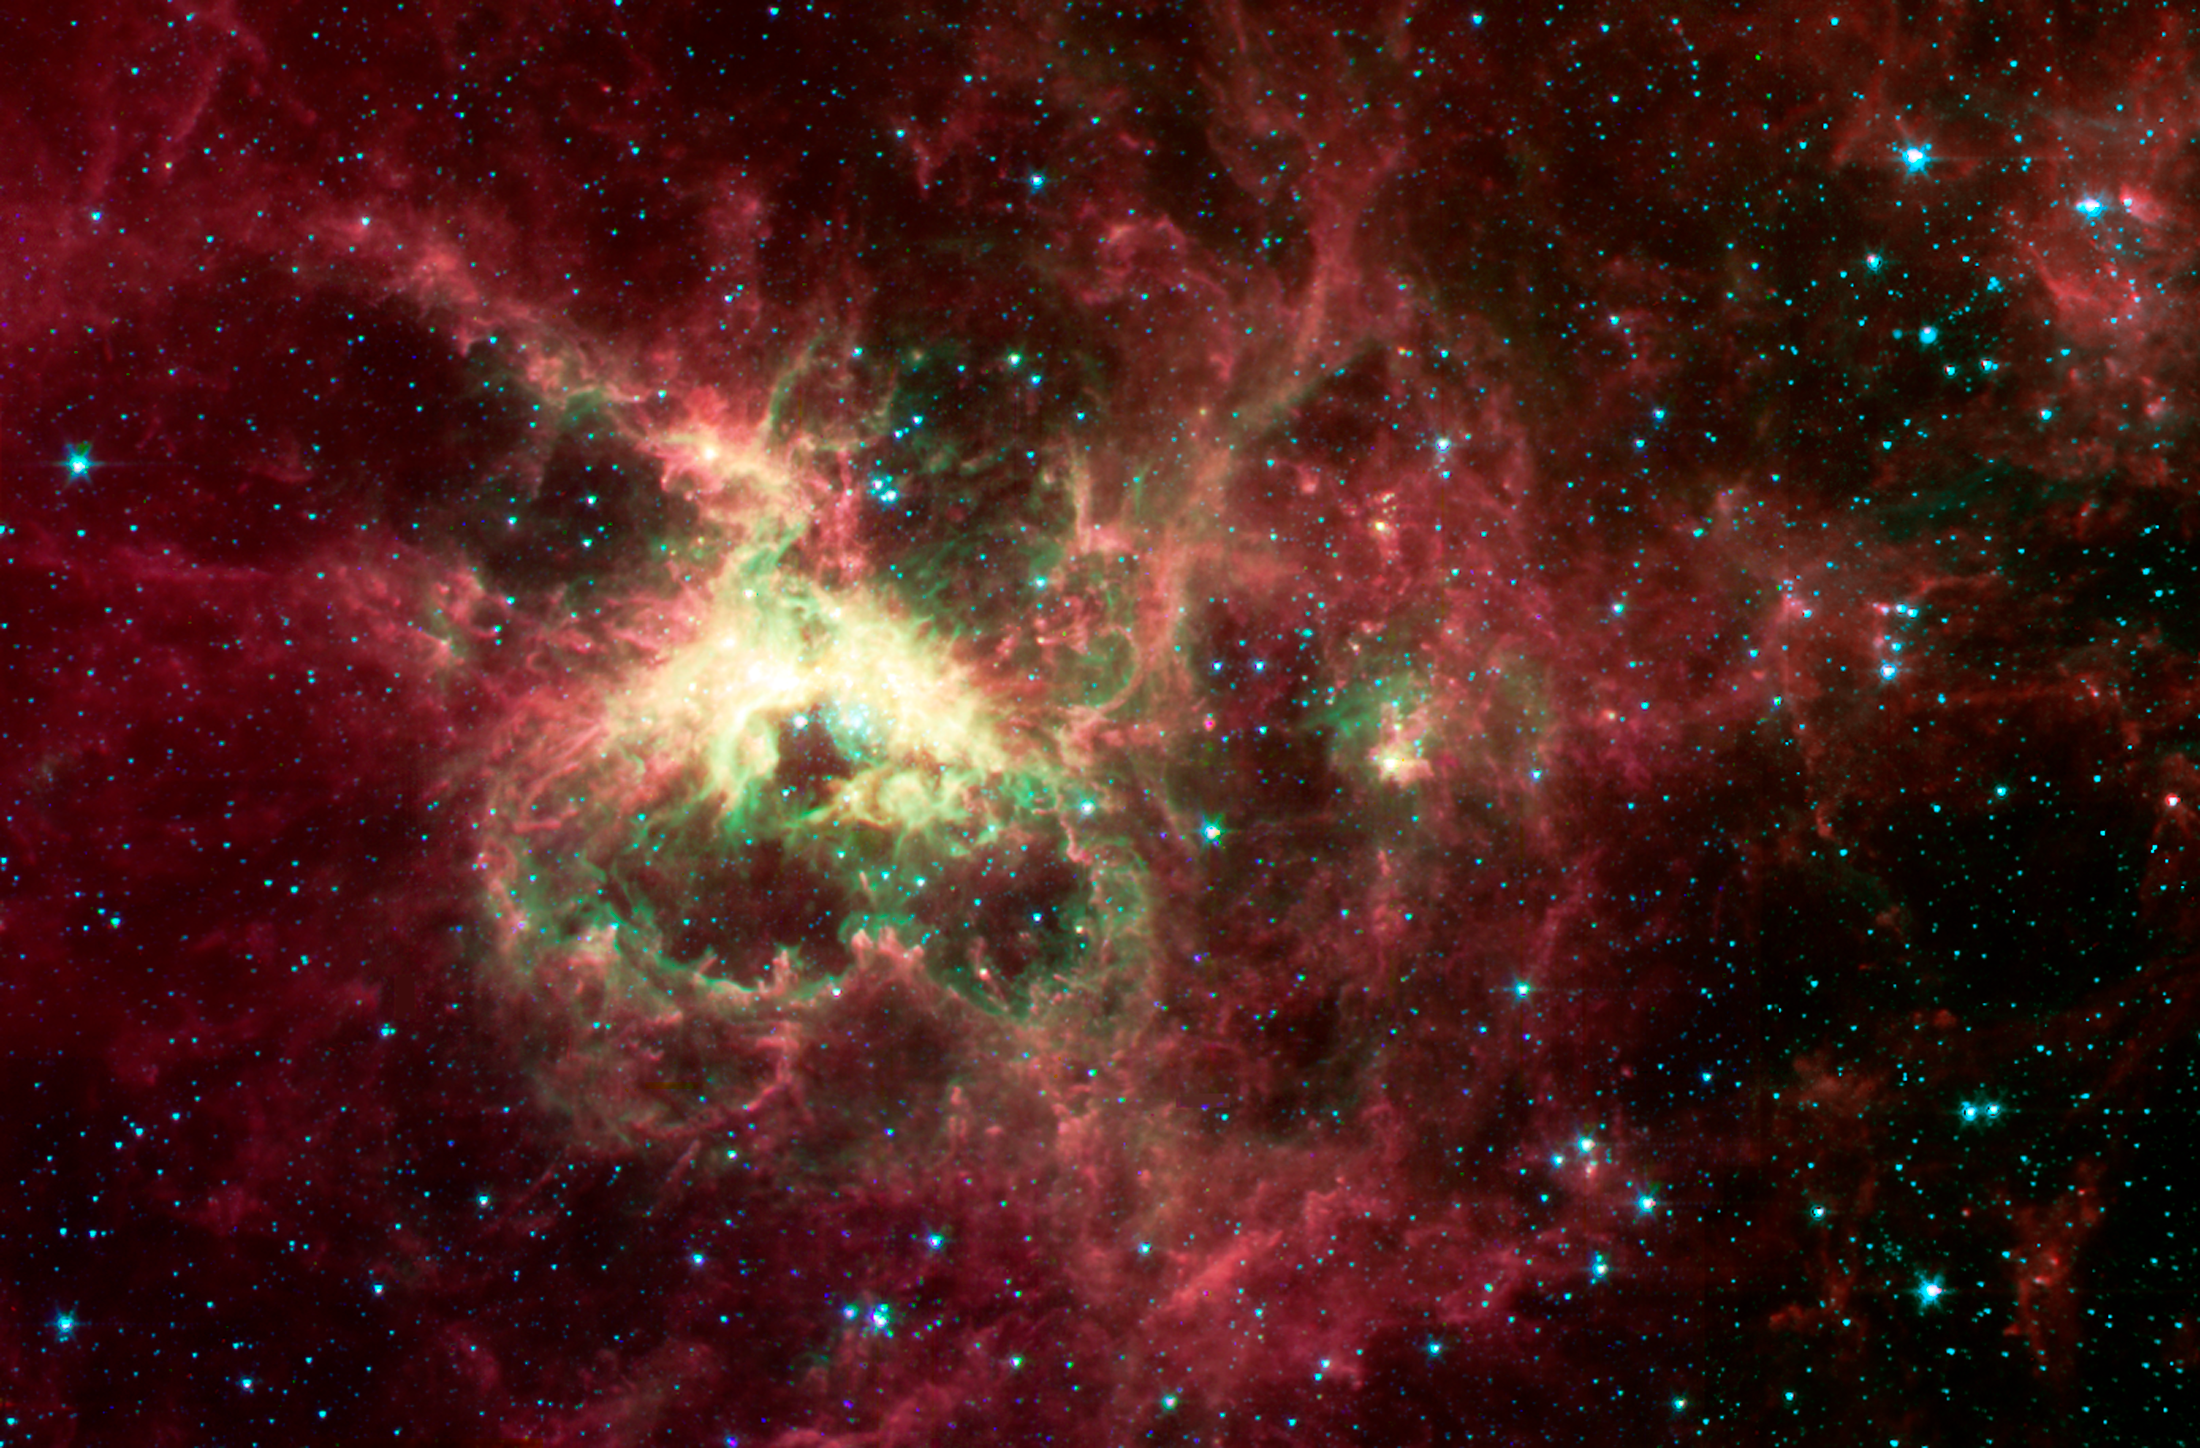

The Tarantula Nebula

NASA's Spitzer Space Telescope has captured in stunning detail the spidery filaments and newborn stars of the Tarantula Nebula, a rich star-forming region also known as 30 Doradus. This cloud of glowing dust and gas is located in the Large Magellanic Cloud, the nearest galaxy to our own Milky Way, and is visible primarily from the Southern Hemisphere. This image of an interstellar cauldron provides a snapshot of the complex physical processes and chemistry that govern the birth -- and death -- of stars.

At the heart of the nebula is a compact cluster of stars, known as R136, which contains very massive and young stars. The brightest of these blue supergiant stars are up to 100 times more massive than the Sun, and are at least 100,000 times more luminous. These stars will live fast and die young, at least by astronomical standards, exhausting their nuclear fuel in a few million years.

The Spitzer Space Telescope image was obtained with an infrared array camera that is sensitive to invisible infrared light at wavelengths that are about ten times longer than visible light. In this four-color composite, emission at 3.6 microns is depicted in blue, 4.5 microns in green, 5.8 microns in orange, and 8.0 microns in red. The image covers a region that is three-quarters the size of the full moon.

The Spitzer observations penetrate the dust clouds throughout the Tarantula to reveal previously hidden sites of star formation. Within the luminescent nebula, many holes are also apparent. These voids are produced by highly energetic winds originating from the massive stars in the central star cluster. The structures at the edges of these voids are particularly interesting. Dense pillars of gas and dust, sculpted by the stellar radiation, denote the birthplace of future generations of stars.

The Spitzer image provides information about the composition of the material at the edges of the voids. The surface layers closest to the massive stars are subject to the most intense stellar radiation. Here, the atoms are stripped of their electrons, and the green color of these regions is indicative of the radiation from this highly excited, or 'ionized,' material. The ubiquitous red filaments seen throughout the image reveal the presence of molecular material thought to be rich in hydrocarbons.

The Tarantula Nebula is the nearest example of a 'starburst' phenomenon, in which intense episodes of star formation occur on massive scales. Most starbursts, however, are associated with dusty and distant galaxies. Spitzer infrared observations of the Tarantula provide astronomers with an unprecedented view of the lifecycle of massive stars and their vital role in regulating the birth of future stellar and planetary systems.

Credit: NASA/JPL-Caltech/B. Brandl (Cornell & University of Leiden)